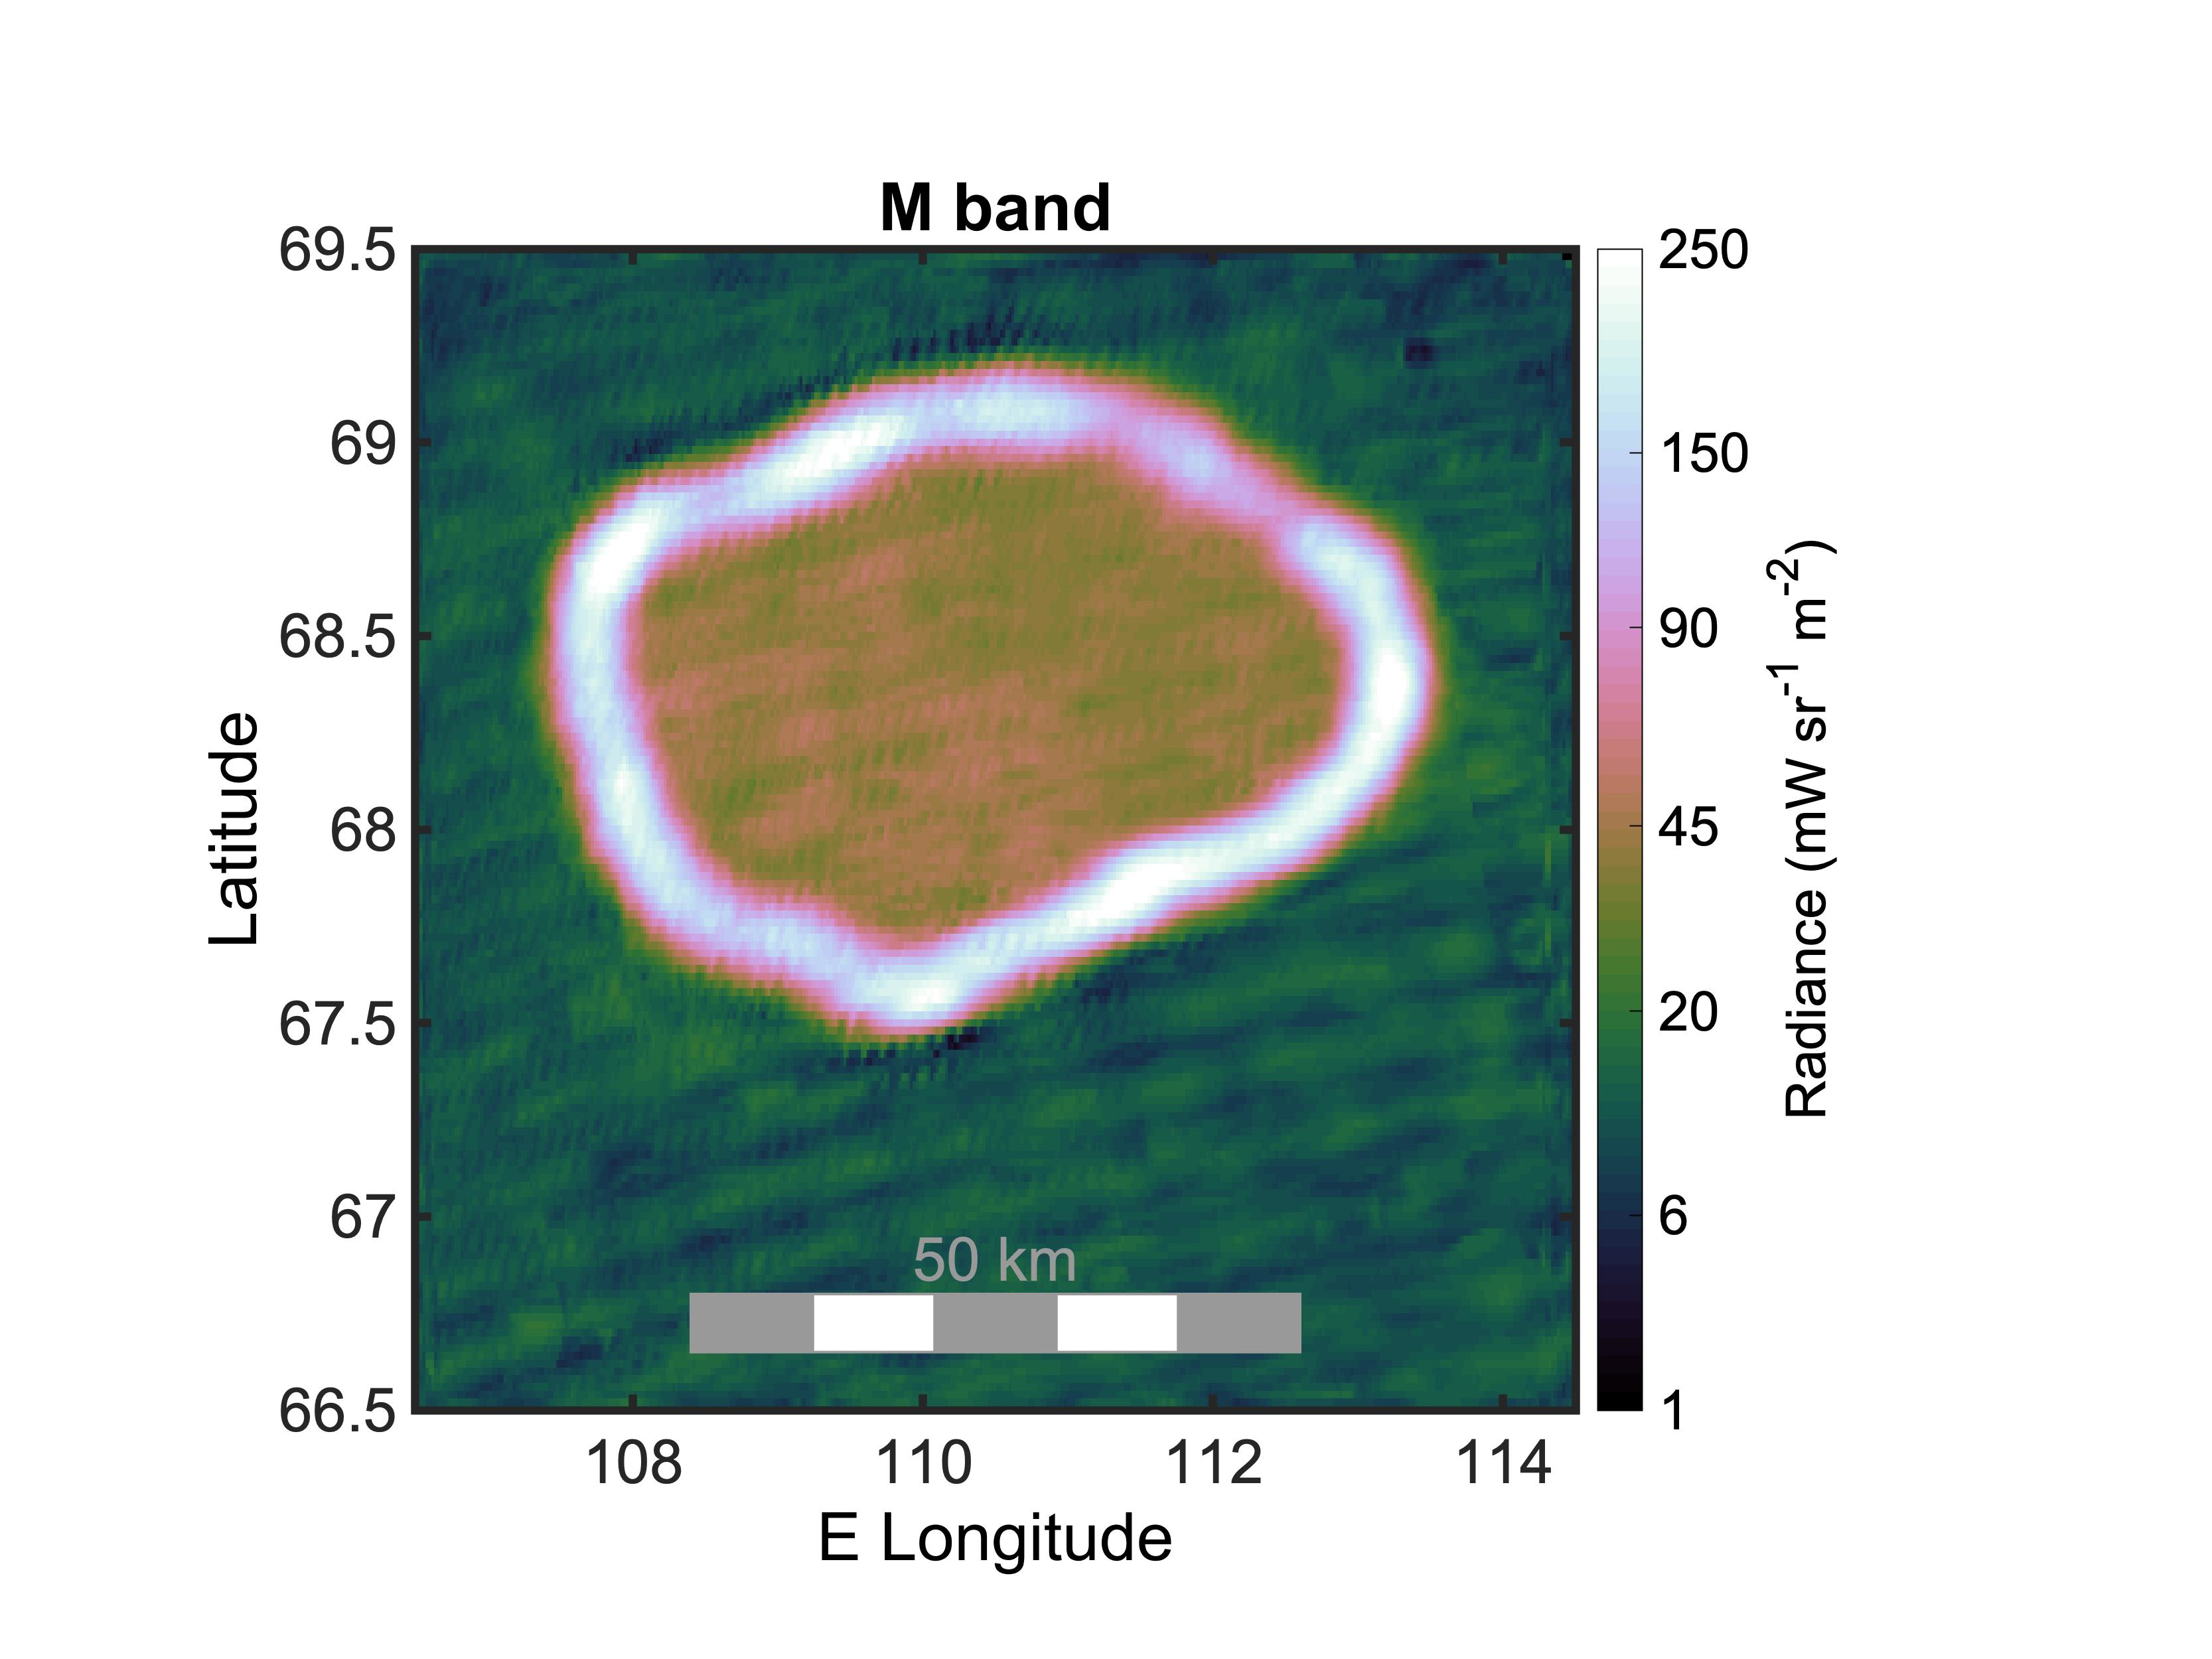

Juno Captures Lava Lake Chors Patera on Io

This graphic shows the infrared radiance of Chors Patera, a lava lake on Jupiter’s moon Io. It was created using infrared data collected by the JIRAM (Jovian Infrared Auroral Mapper) instrument aboard NASA’s Juno spacecraft during a flyby of the moon on Oct. 15, 2023. The lake is about 31 miles (50 kilometers) wide.

Juno scientists believe the majority of the lake is covered with a thick crust of molten material (appearing red/green in graphic, inside the white ring) that is approximately minus 45 degrees Fahrenheit (minus 43 degrees Celsius) at its surface. The white ring indicates where lava from Io’s interior is directly exposed to space, providing the geologic feature’s hottest thermal signature: between 450 and 1,350 F (232 and 732 C). The area in green, outside the lava lake, is very cold: about minus 225 F (minus 143 C).

JIRAM “sees” infrared light not visible to the human eye. In this composite image, the measurements of thermal emissions radiated from the planet were in the infrared wavelength between 4.5 and 5 microns.

Credit: NASA/JPL-Caltech/SwRI/ASI/INAF/JIRAM/MSSS